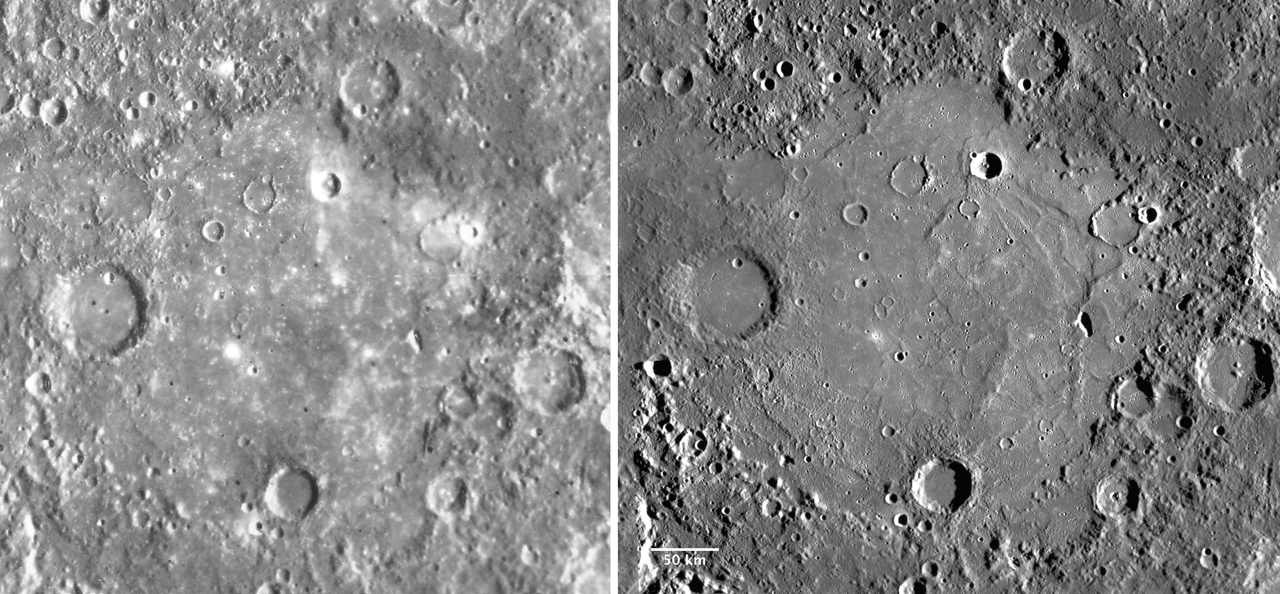

The Tolstoj Impact Basin

This figure shows a comparison of Mariner 10 (left) and MESSENGER (right) images of the Tolstoj impact basin, approximately 350 km in diameter. The level of detail visible in the MESSENGER mosaic (~220 m/pixel) is much greater than that in the Mariner 10 mosaic (~1 km/pixel). MESSENGER will image more than 90% of Mercurys surface at an average resolution of 250 m/pixel or better, a feat that could never have been accomplished by Mariner 10. MESSENGER is also taking higher-resolution targeted images at resolutions of 10-25 m/pixel!

Date Presented: June 7, 2011, in a MESSENGER Science Highlight article.

On March 17, 2011 (March 18, 2011, UTC), MESSENGER became the first spacecraft ever to orbit the planet Mercury. The mission is currently in its commissioning phase, during which spacecraft and instrument performance are verified through a series of specially designed checkout activities. In the course of the one-year primary mission, the spacecraft’s seven scientific instruments and radio science investigation will unravel the history and evolution of the Solar System’s innermost planet. Visit the Why Mercury? section of this website to learn more about the science questions that the MESSENGER mission has set out to answer.

These images are from MESSENGER, a NASA Discovery mission to conduct the first orbital study of the innermost planet, Mercury. For information regarding the use of images, see the MESSENGER image use policy.

Credit: NASA/Johns Hopkins University Applied Physics Laboratory/Carnegie Institution of Washington